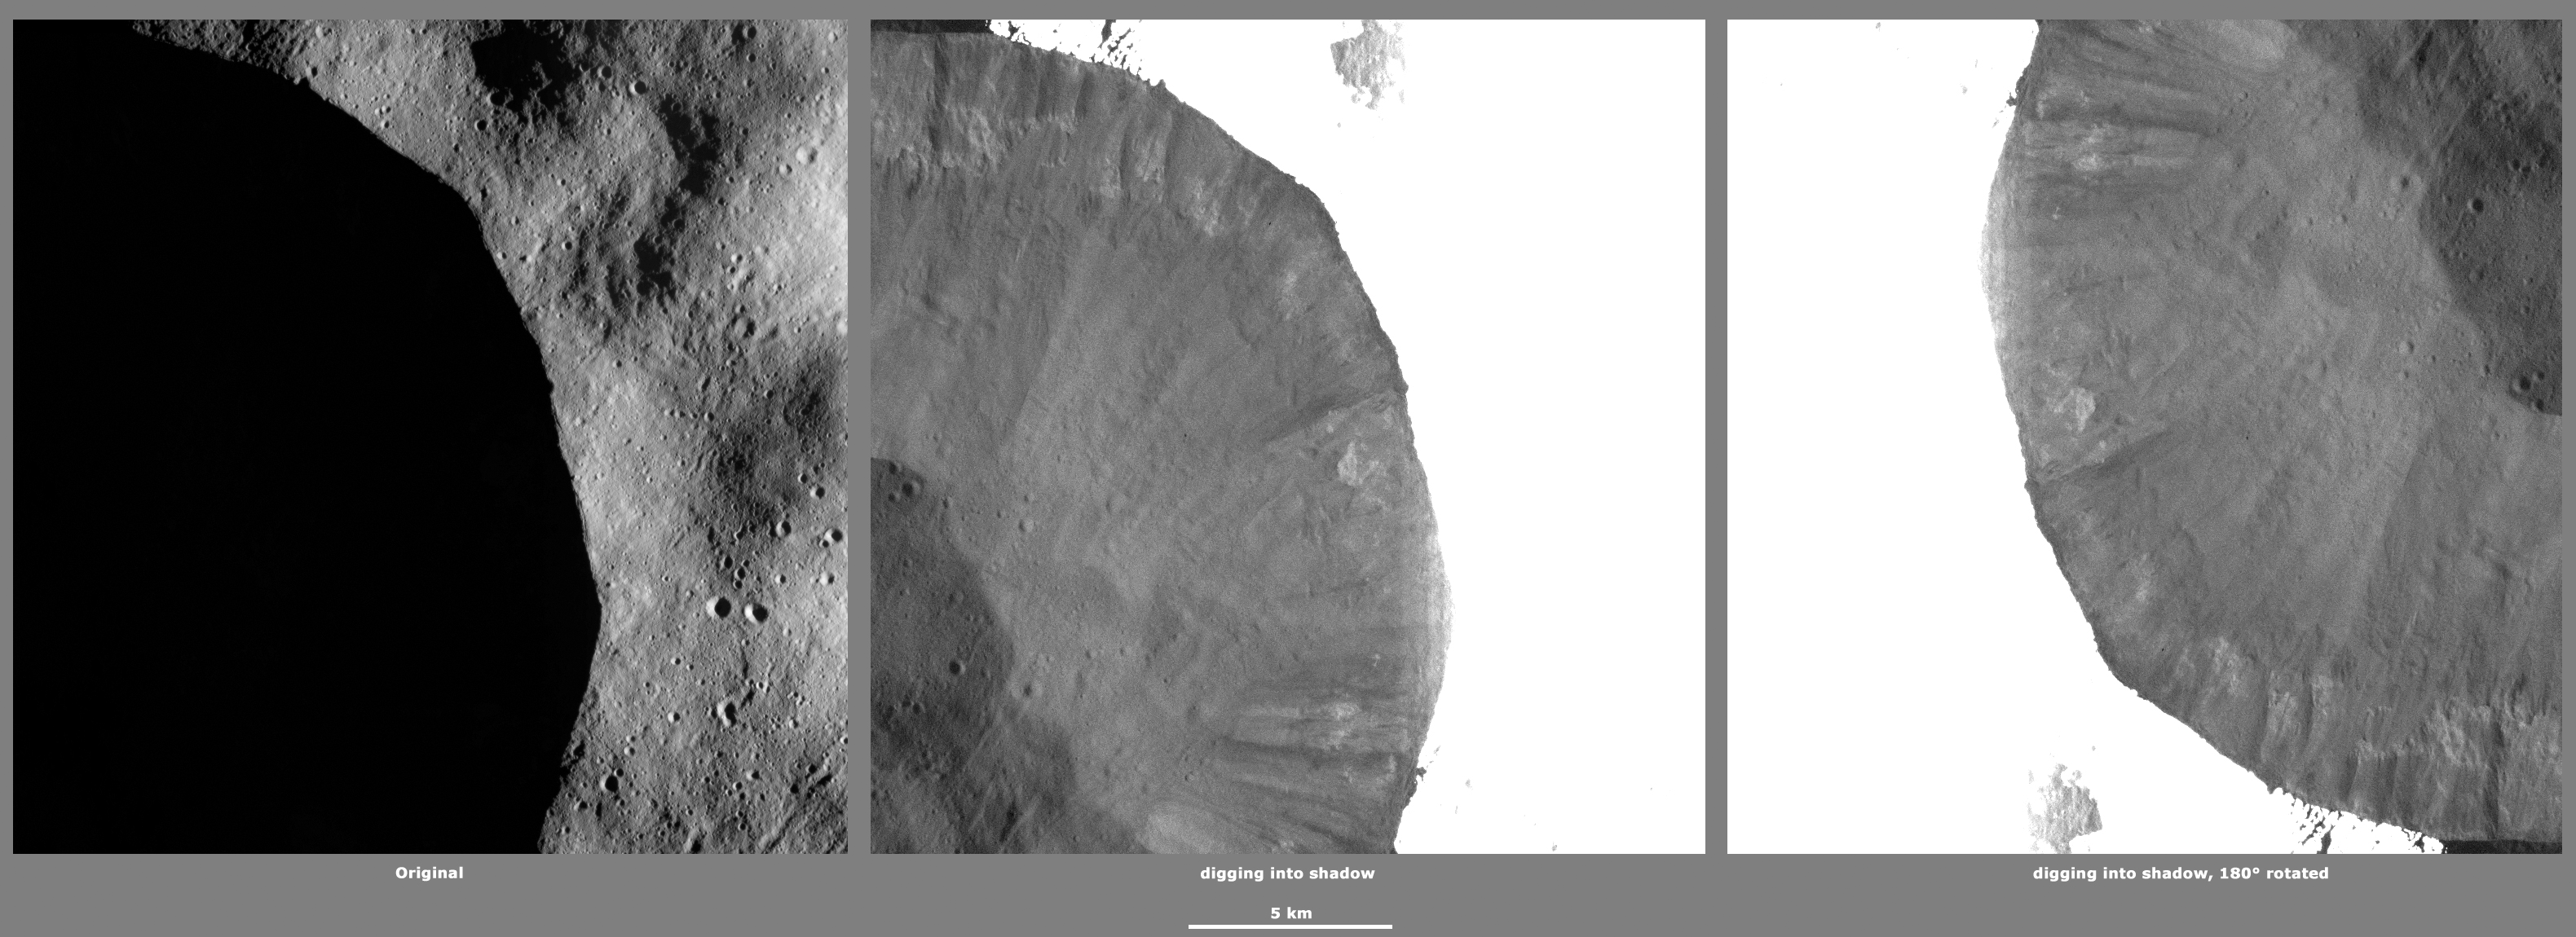

Revealing Shadows 5

These Dawn framing camera (FC) images of Vesta demonstrate a special analytical technique, which results in shadowed areas of Vesta’s surface becoming illuminated. These shadowed areas are usually in the interiors of craters. In this technique reflected light from crater walls, which are lit by the sun, is used to peer into the shadowed areas, which are not lit by the sun. The reflected light that scatters into the shadows is very faint. But, the superb dynamic range of the framing camera detector results in the enhancement of this weak signal. Thus, the surface in the shadowed areas is illuminated by reflected light from the surrounding topography. The left image shows the crater with a shadowed interior and the center image shows the illuminated shadowed interior. Interestingly, the light reflected into the shadowed area has a different geometry, which results in concave features like craters looking more like convex blisters. The illuminated image is rotated by 180 degrees in order to adjust for this effect. In the illuminated, rotated image small craters and streak features resulting from slumping can be seen. In the illuminated image patches of bright material and a few streaks of dark material can be distinguished around the rim of the interior of the crater.

The original image is located in Vesta’s Floronia quadrangle, in Vesta’s northern hemisphere. NASA’s Dawn spacecraft obtained this image with its framing camera on Mar 27, 2012. This image was taken through the camera’s clear filter. The distance to the surface of Vesta is 272 kilometers (169 miles) and the image has a resolution of about 20 meters (66 feet) per pixel. This image was acquired during the LAMO (low-altitude mapping orbit) phase of the mission.

The Dawn mission to Vesta and Ceres is managed by NASA’s Jet Propulsion Laboratory, a division of the California Institute of Technology in Pasadena, for NASA’s Science Mission Directorate, Washington D.C. UCLA is responsible for overall Dawn mission science. The Dawn framing cameras have been developed and built under the leadership of the Max Planck Institute for Solar System Research, Katlenburg-Lindau, Germany, with significant contributions by DLR German Aerospace Center, Institute of Planetary Research, Berlin, and in coordination with the Institute of Computer and Communication Network Engineering, Braunschweig. The framing camera project is funded by the Max Planck Society, DLR, and NASA/JPL.

Credit: NASA/JPL-Caltech/UCLA/MPS/DLR/IDA